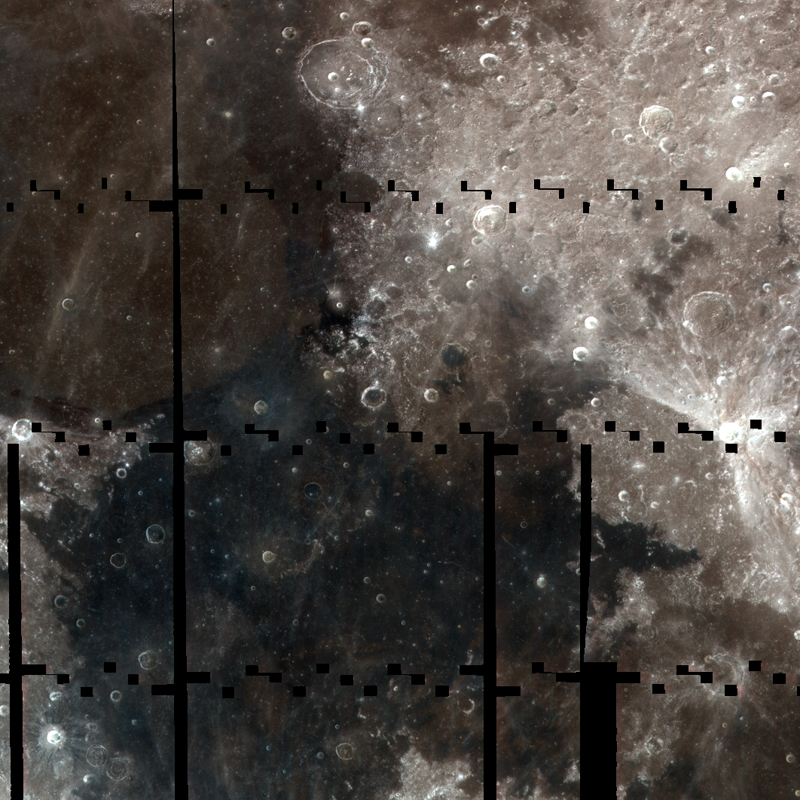

Color of the Moon

The LROC WAC is busily mapping the Moon in 7 UV and visible wavelengths (320 nm through 689 nm). This color composite shows 320 nm light in blue, 415 nm in green and 689 nm in red, scene is ~1000 km (~621 miles) wide.

Colors on the Moon are dominantly controlled by variations in iron and titanium content. The mare regions have low reflectance because they contain relatively high amounts of iron oxide (FeO). Some mare basalts contain unusually high amounts of titanium oxide (TiO2) in addition to iron oxide, making for even lower reflectance. TiO2 also shifts the color of the mare from red to blue.

NASA’s Goddard Space Flight Center built and manages the mission for the Exploration Systems Mission Directorate at NASA Headquarters in Washington. The Lunar Reconnaissance Orbiter Camera was designed to acquire data for landing site certification and to conduct polar illumination studies and global mapping. Operated by Arizona State University, LROC consists of a pair of narrow-angle cameras (NAC) and a single wide-angle camera (WAC). The mission is expected to return over 70 terabytes of image data.

Credit: NASA/GSFC/Arizona State University